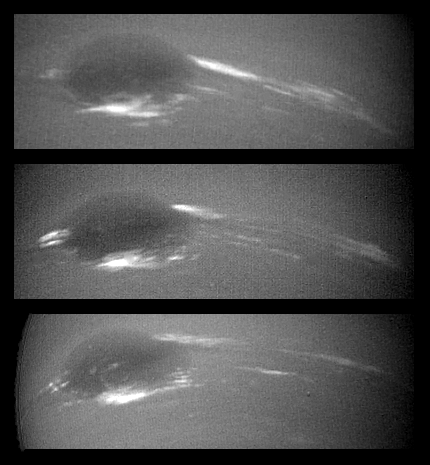

Neptune – Changes in Great Dark Spot

The bright cirrus-like clouds of Neptune change rapidly, often forming and dissipating over periods of several to tens of hours. In this sequence spanning two rotations of Neptune (about 36 hours) Voyager 2 observed cloud evolution in the region around the Great Dark Spot (GDS) at an effective resolution of about 100 kilometers (62 miles) per pixel. The surprisingly rapid changes which occur over the 18 hours separating each panel shows that in this region Neptune’s weather is perhaps as dynamic and variable as that of the Earth. However, the scale is immense by our standards the Earth and the GDS are of similar size and in Neptune’s frigid atmosphere, where temperatures are as low as 55 degrees Kelvin (360 F), the cirrus clouds are composed of frozen methane rather than Earth’s crystals of water ice. The Voyager Mission is conducted by JPL for NASA’s Office of Space Science and Applications.

Credit: NASA/JPL